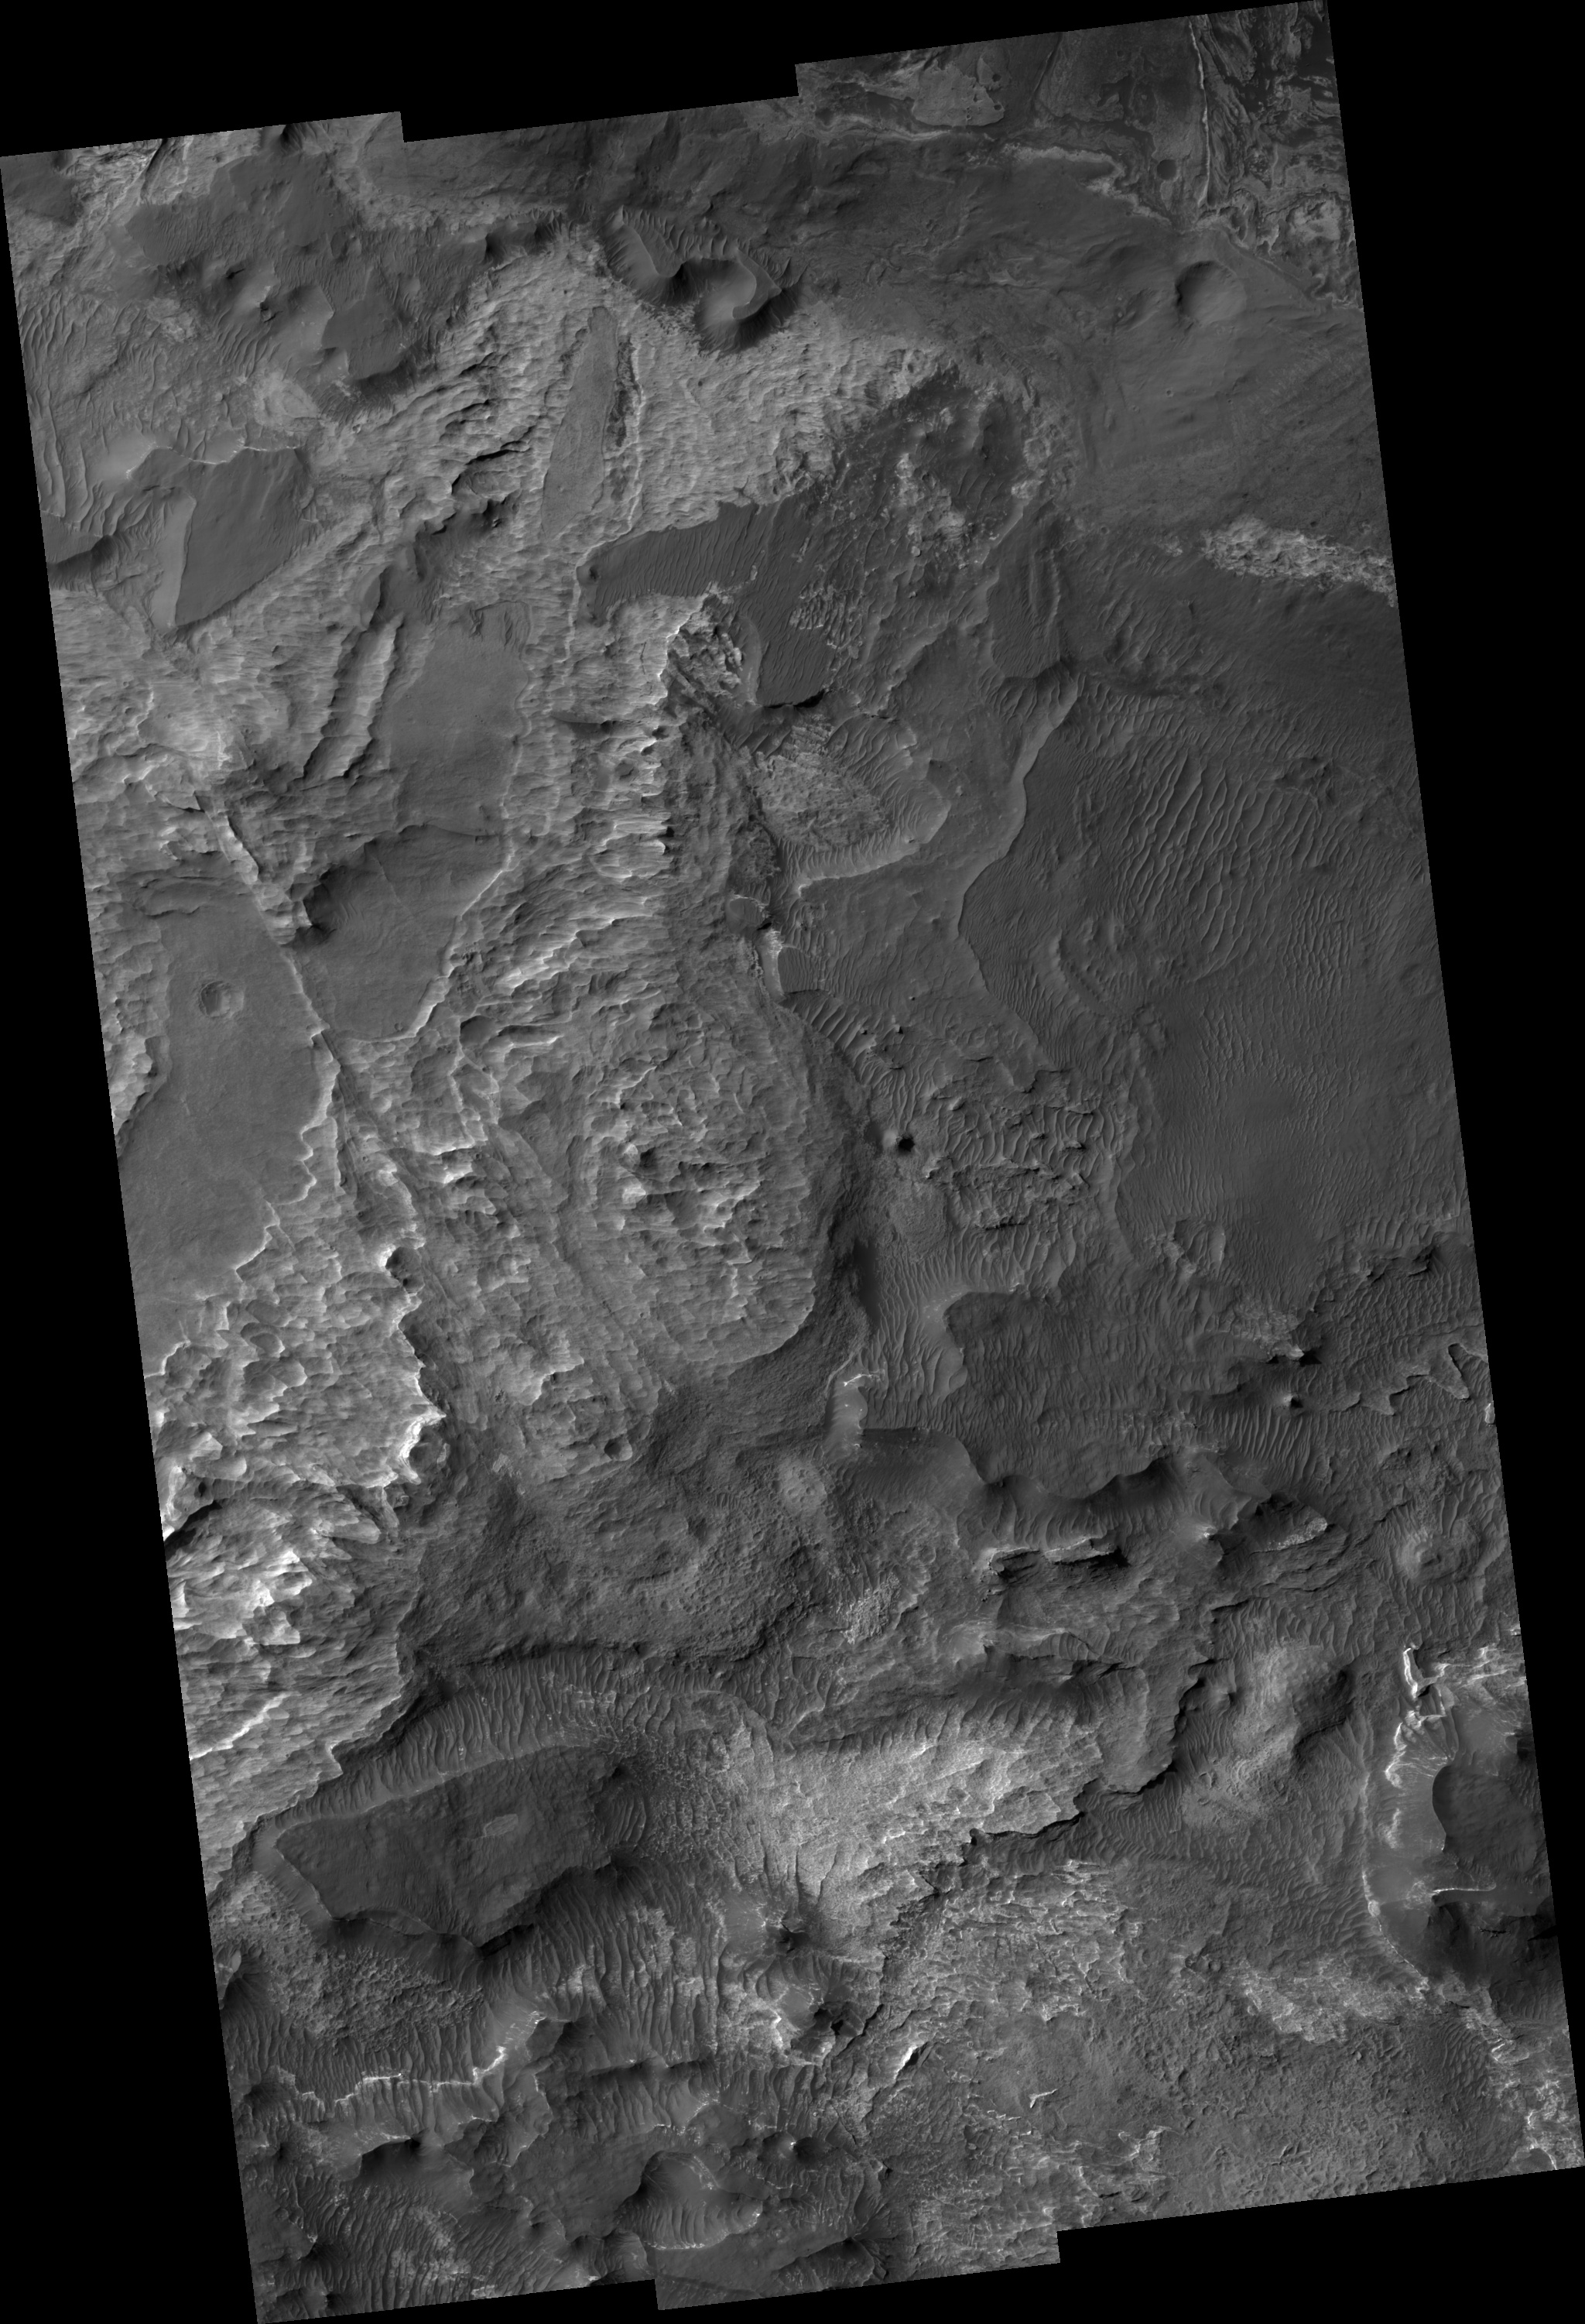

Ius Chasma

Image PSP_001364_1715 was taken by the High Resolution Imaging Science Experiment (HiRISE) camera onboard the Mars Reconnaissance Orbiter spacecraft on November 10, 2006. The complete image is centered at -8.5 degrees latitude, 280.5 degrees East longitude. The range to the target site was 262.6 km (164.1 miles). At this distance the image scale ranges from 26.3 cm/pixel (with 1 x 1 binning) to 105.1 cm/pixel (with 4 x 4 binning). The image shown here has been map-projected to 25 cm/pixel and north is up. The image was taken at a local Mars time of 3:31 PM and the scene is illuminated from the west with a solar incidence angle of 59 degrees, thus the sun was about 31 degrees above the horizon. At a solar longitude of 133.4 degrees, the season on Mars is Northern Summer.

NASA’s Jet Propulsion Laboratory, a division of the California Institute of Technology in Pasadena, manages the Mars Reconnaissance Orbiter for NASA’s Science Mission Directorate, Washington. Lockheed Martin Space Systems, Denver, is the prime contractor for the project and built the spacecraft. The High Resolution Imaging Science Experiment is operated by the University of Arizona, Tucson, and the instrument was built by Ball Aerospace and Technology Corp., Boulder, Colo.

Credit: NASA/JPL/Univ. of Arizona